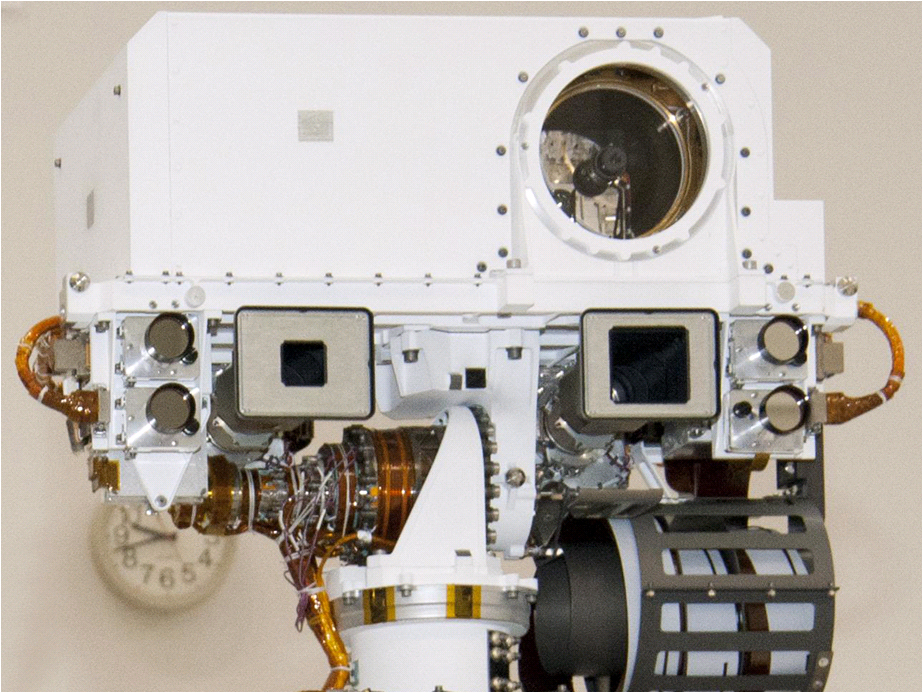

Head of Mast on Mars Rover Curiosity

Labeled Image

This view of the head of the remote sensing mast on the Mars Science Laboratory mission’s rover, Curiosity, shows seven of the 17 cameras on the rover. Two pairs of Navigation cameras (Navcams), among the rover’s 12 engineering cameras, are the small circular apertures on either side of the head. On the top are the optics of the Chemistry and Camera (ChemCam) investigation, which includes a laser and a telescopic camera. The Mast Camera (MastCam) instrument includes a 100-millimeter-focal-length camera called MastCam-100 or M-100, and a 34-millimeter-focal-length camera called the MastCam-34 or M-34. The two cameras of the MastCam are both scientific and natural color imaging systems. The M-100 looks through a 1.2-inch (3-centimeter) baffle aperture, and the M-34 looks through a 2.1-inch (5.3-centimete) baffle aperture.

Malin Space Science Systems, San Diego, built MastCam and two other cameras on Curiosity. NASA’s Jet Propulsion Laboratory, a division of the California Institute of Technology in Pasadena, manages the Mars Science Laboratory Project for the NASA Science Mission Directorate, Washington.

Credit: NASA/JPL-Caltech/LANL